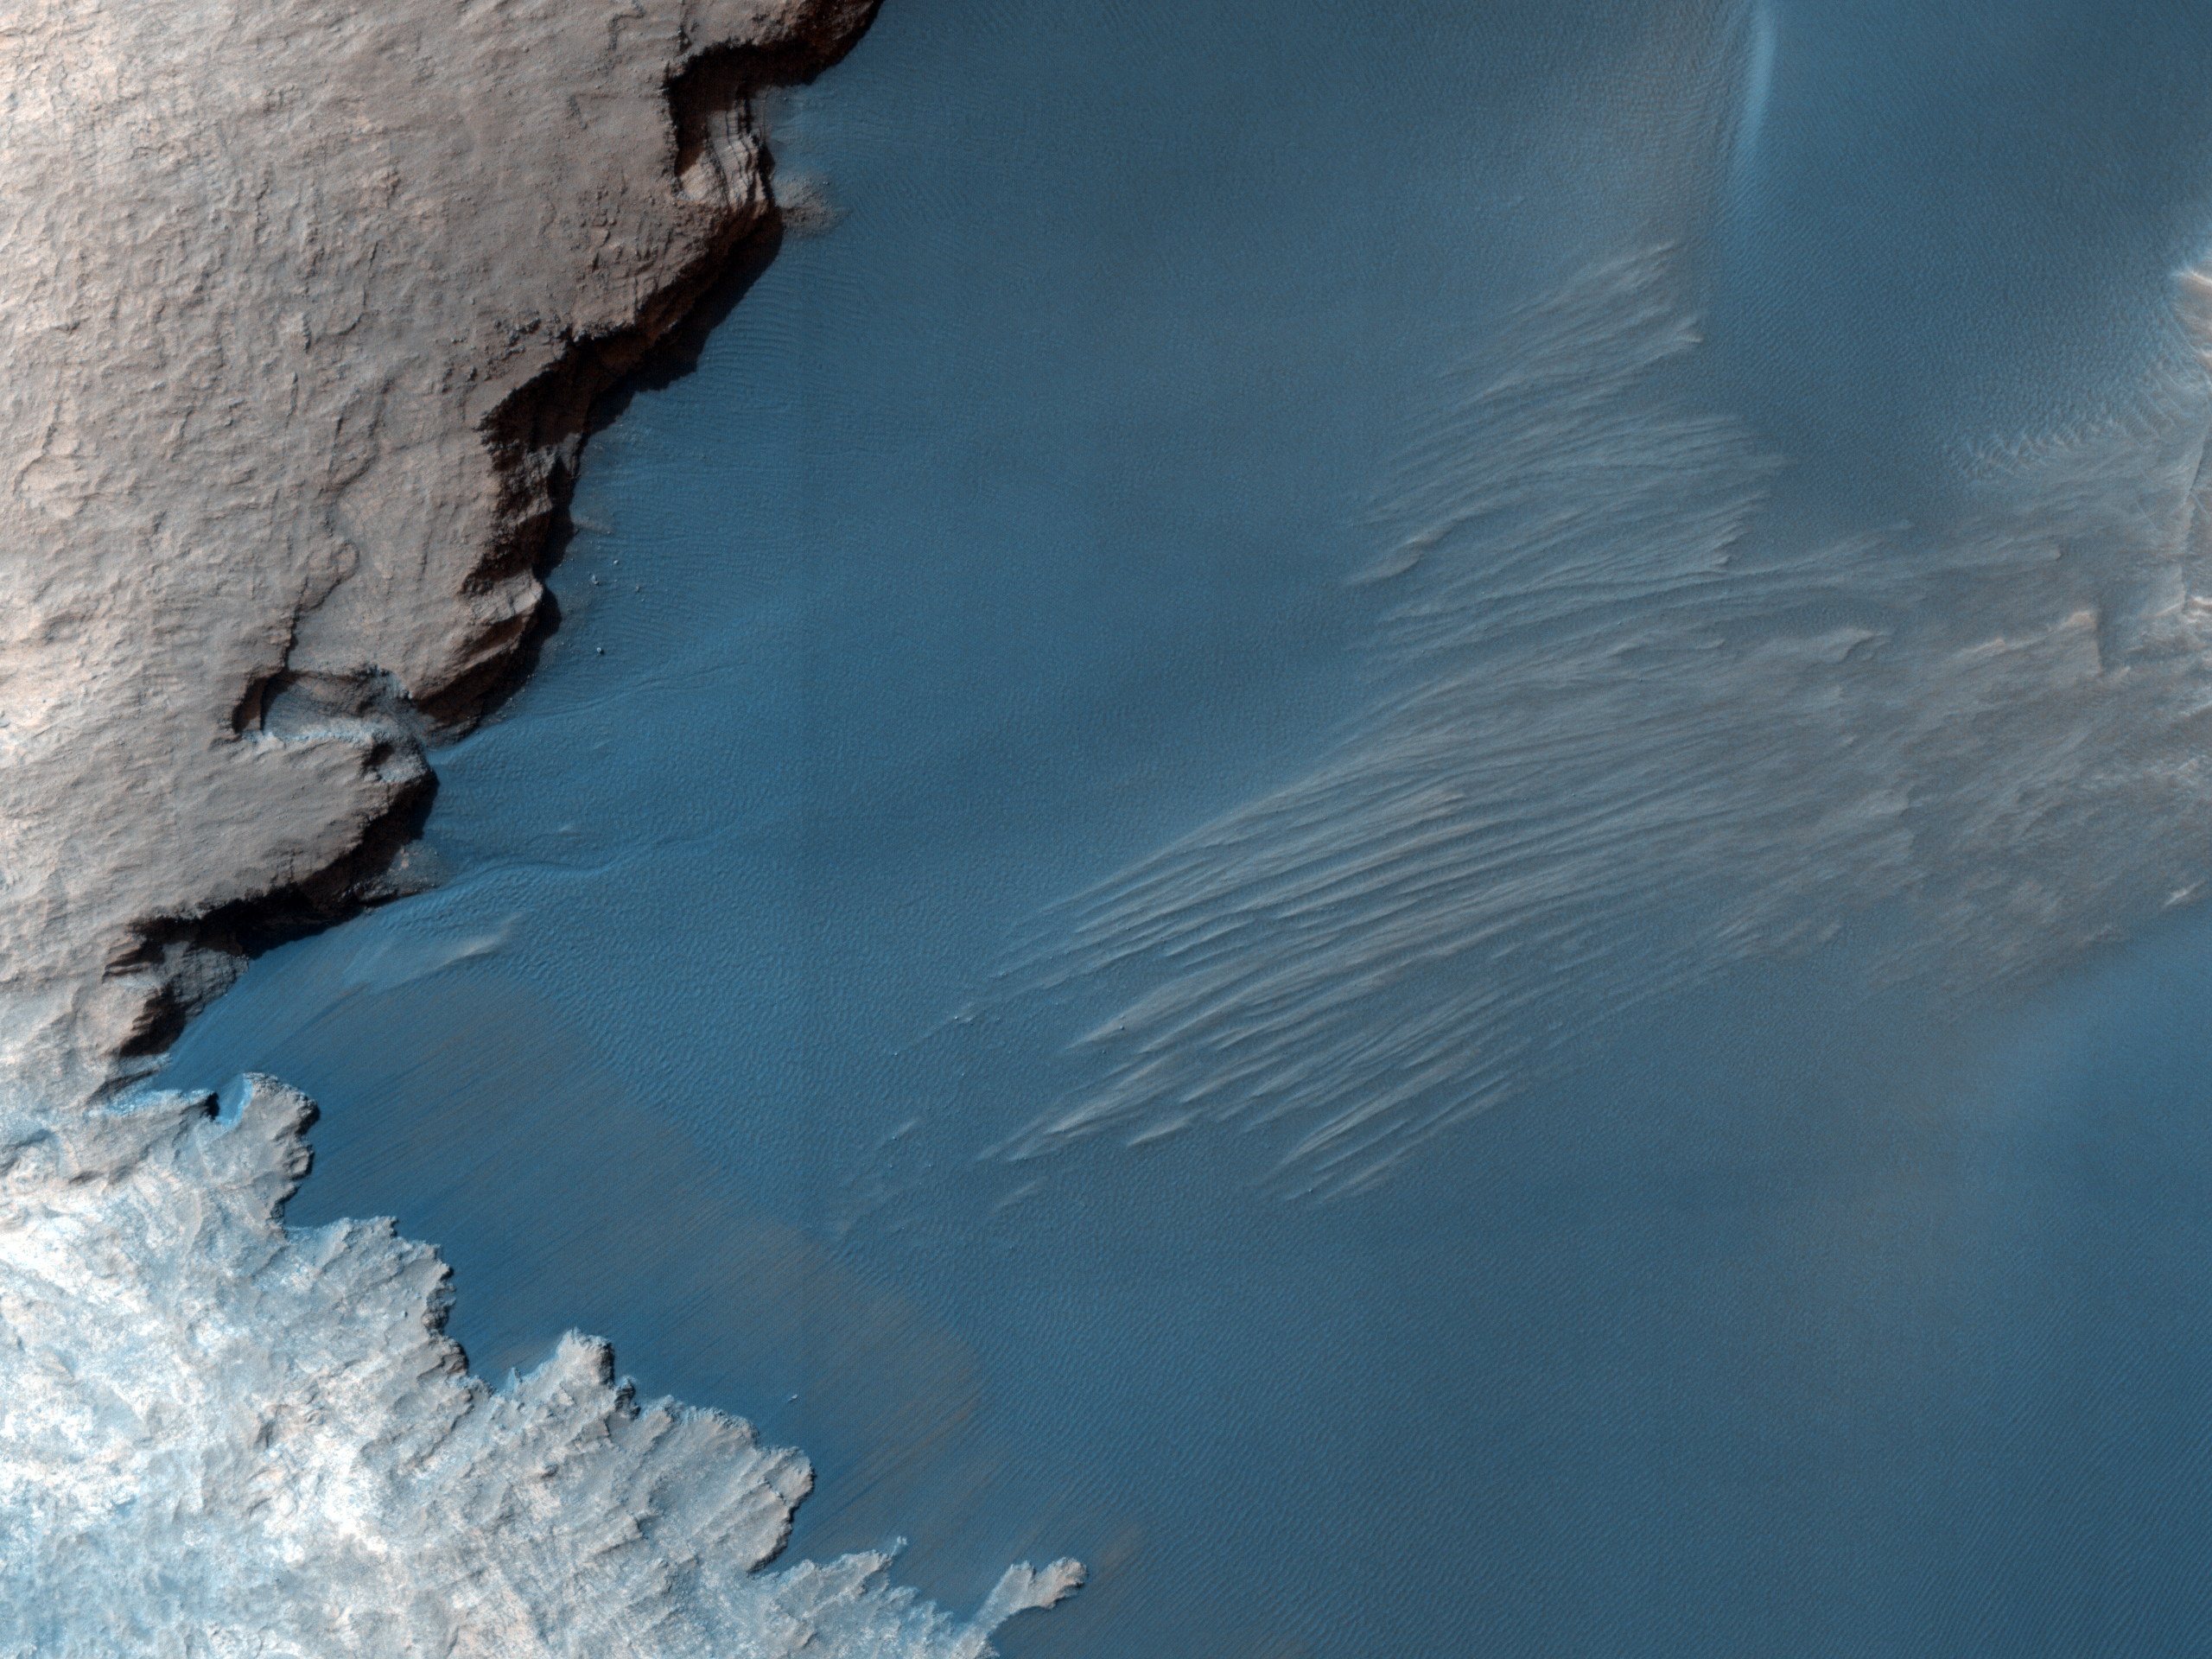

Thumbprint Texture on Dark Dunes in Rabe Crater

This image shows part of the floor of Rabe Crater, a large (108 kilometers, or 67 miles in diameter) impact crater in the Southern highlands.

Dark dunes — accumulations of wind blown sand — cover part of crater’s floor, and contrast with the surrounding bright-colored outcrops. The extreme close-up view reveals a thumbprint-like texture of smaller ridges and troughs covering the surfaces of the larger dunes. These smaller ripples are also formed and shaped by blowing wind in the thin atmosphere of Mars.

One puzzling question is why the dunes are dark compared with the relative bright layered material contained within the crater. The probable answer is that the source of the dark sand is not local to this crater; rather, this topographic depression has acted as a sand trap that has collected material being transported by winds blowing across the plains outside the crater.

NASA’s Jet Propulsion Laboratory, a division of the California Institute of Technology in Pasadena, manages the Mars Reconnaissance Orbiter for NASA’s Science Mission Directorate, Washington. Lockheed Martin Space Systems, Denver, built the spacecraft. The High Resolution Imaging Science Experiment is operated by the University of Arizona, Tucson, and the instrument was built by Ball Aerospace & Technologies Corp., Boulder, Colo.

Originally released October 24, 2007

Credit: NASA/JPL-Caltech/University of Arizona